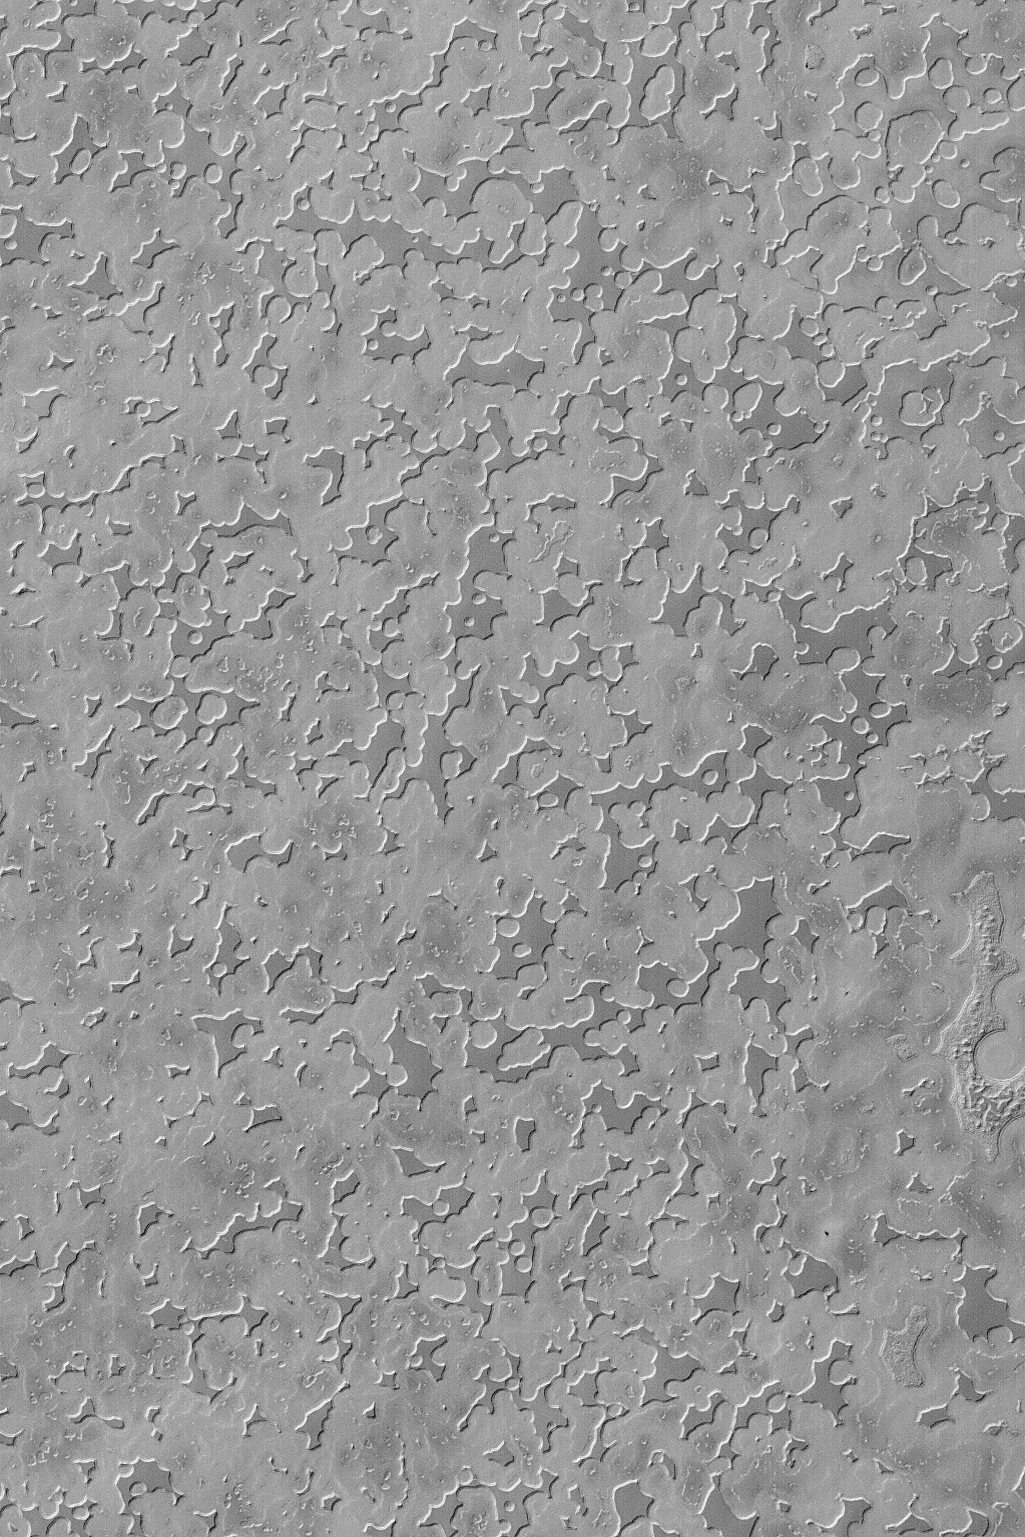

South Polar Mesas

MGS MOC Release No. MOC2-451, 13 August 2003

This August 2003 Mars Global Surveyor (MGS) Mars Orbiter Camera (MOC) image shows a plethora of small mesas with sharp, arcuate edges located on the south polar residual cap of Mars. These mesas, each about 2 meters (6-7 feet) high, are all remnants of a single layer or grouping of layers of frozen carbon dioxide. Sublimation of the carbon dioxide has eroded the layer(s) from these flat-topped mesas. This scene is located near 86.6°S, 105.4°W and covers an area about 3 km (1.9 mi) across. Sunlight illuminates the scene from the upper left.

Credit: NASA/JPL/Malin Space Science Systems